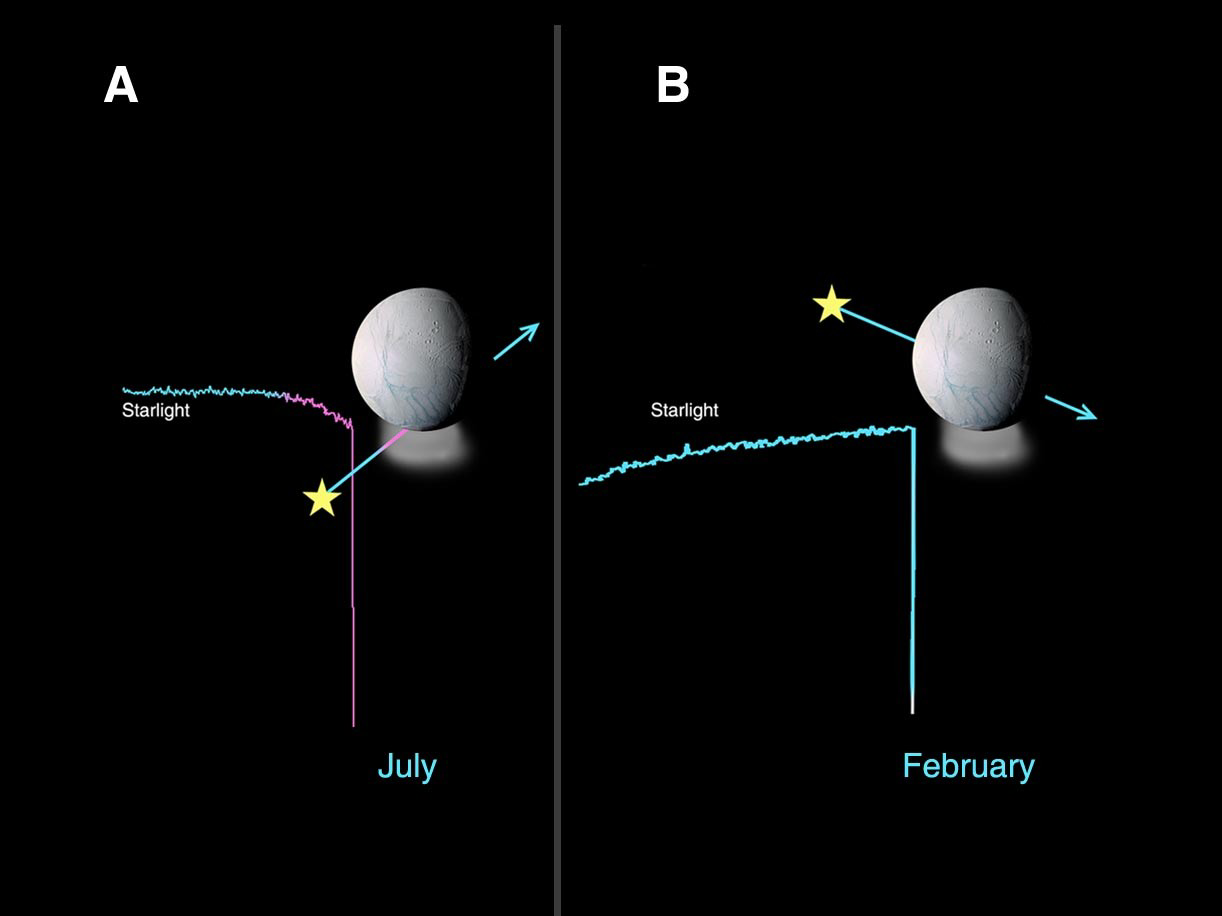

Enceladus Atmosphere Not Global

On July 11, 2005, the Cassini ultraviolet imaging spectrograph observed the star Bellatrix as it passed behind Enceladus, as seen from the spacecraft. The starlight was observed to dim when it got close to Enceladus, indicating the presence of an atmosphere, as illustrated in figure A. The ultraviolet imaging spectrograph team was able to identify water vapor as the composition of the atmosphere from absorption features in the spectrum of the star. From the depth of the absorption features, it was also possible to estimate the quantity of water vapor the starlight passed through. The colors show the undimmed star signal (blue) versus the dimmed star signal (pinkish).

Enceladus’ atmosphere is localized, not global in extent. As Bellatrix re-emerged from behind Enceladus, there was no dimming of the starlight observed. An occultation of the star Lambda Scorpius in February also showed no sign of an atmosphere, as illustrated in figure B. In figure A and B, the arrow marks the path of the star as it was blocked from view by Enceladus. In figure A, the dimming of the starlight shows as a gradual decrease in brightness, while in figure B the starlight drops abruptly just at the point in time that the star goes behind Enceladus.

The Cassini-Huygens mission is a cooperative project of NASA, the European Space Agency and the Italian Space Agency. The Jet Propulsion Laboratory, a division of the California Institute of Technology in Pasadena, manages the mission for NASA’s Science Mission Directorate, Washington, D.C. The Cassini orbiter and its two onboard cameras were designed, developed and assembled at JPL. The ultraviolet imaging spectrograph was built at, and the team is based at the University of Colorado, Boulder. The imaging operations center is based at the Space Science Institute in Boulder, Colo.

Credit: NASA/JPL/University of Colorado/Space Science Institute